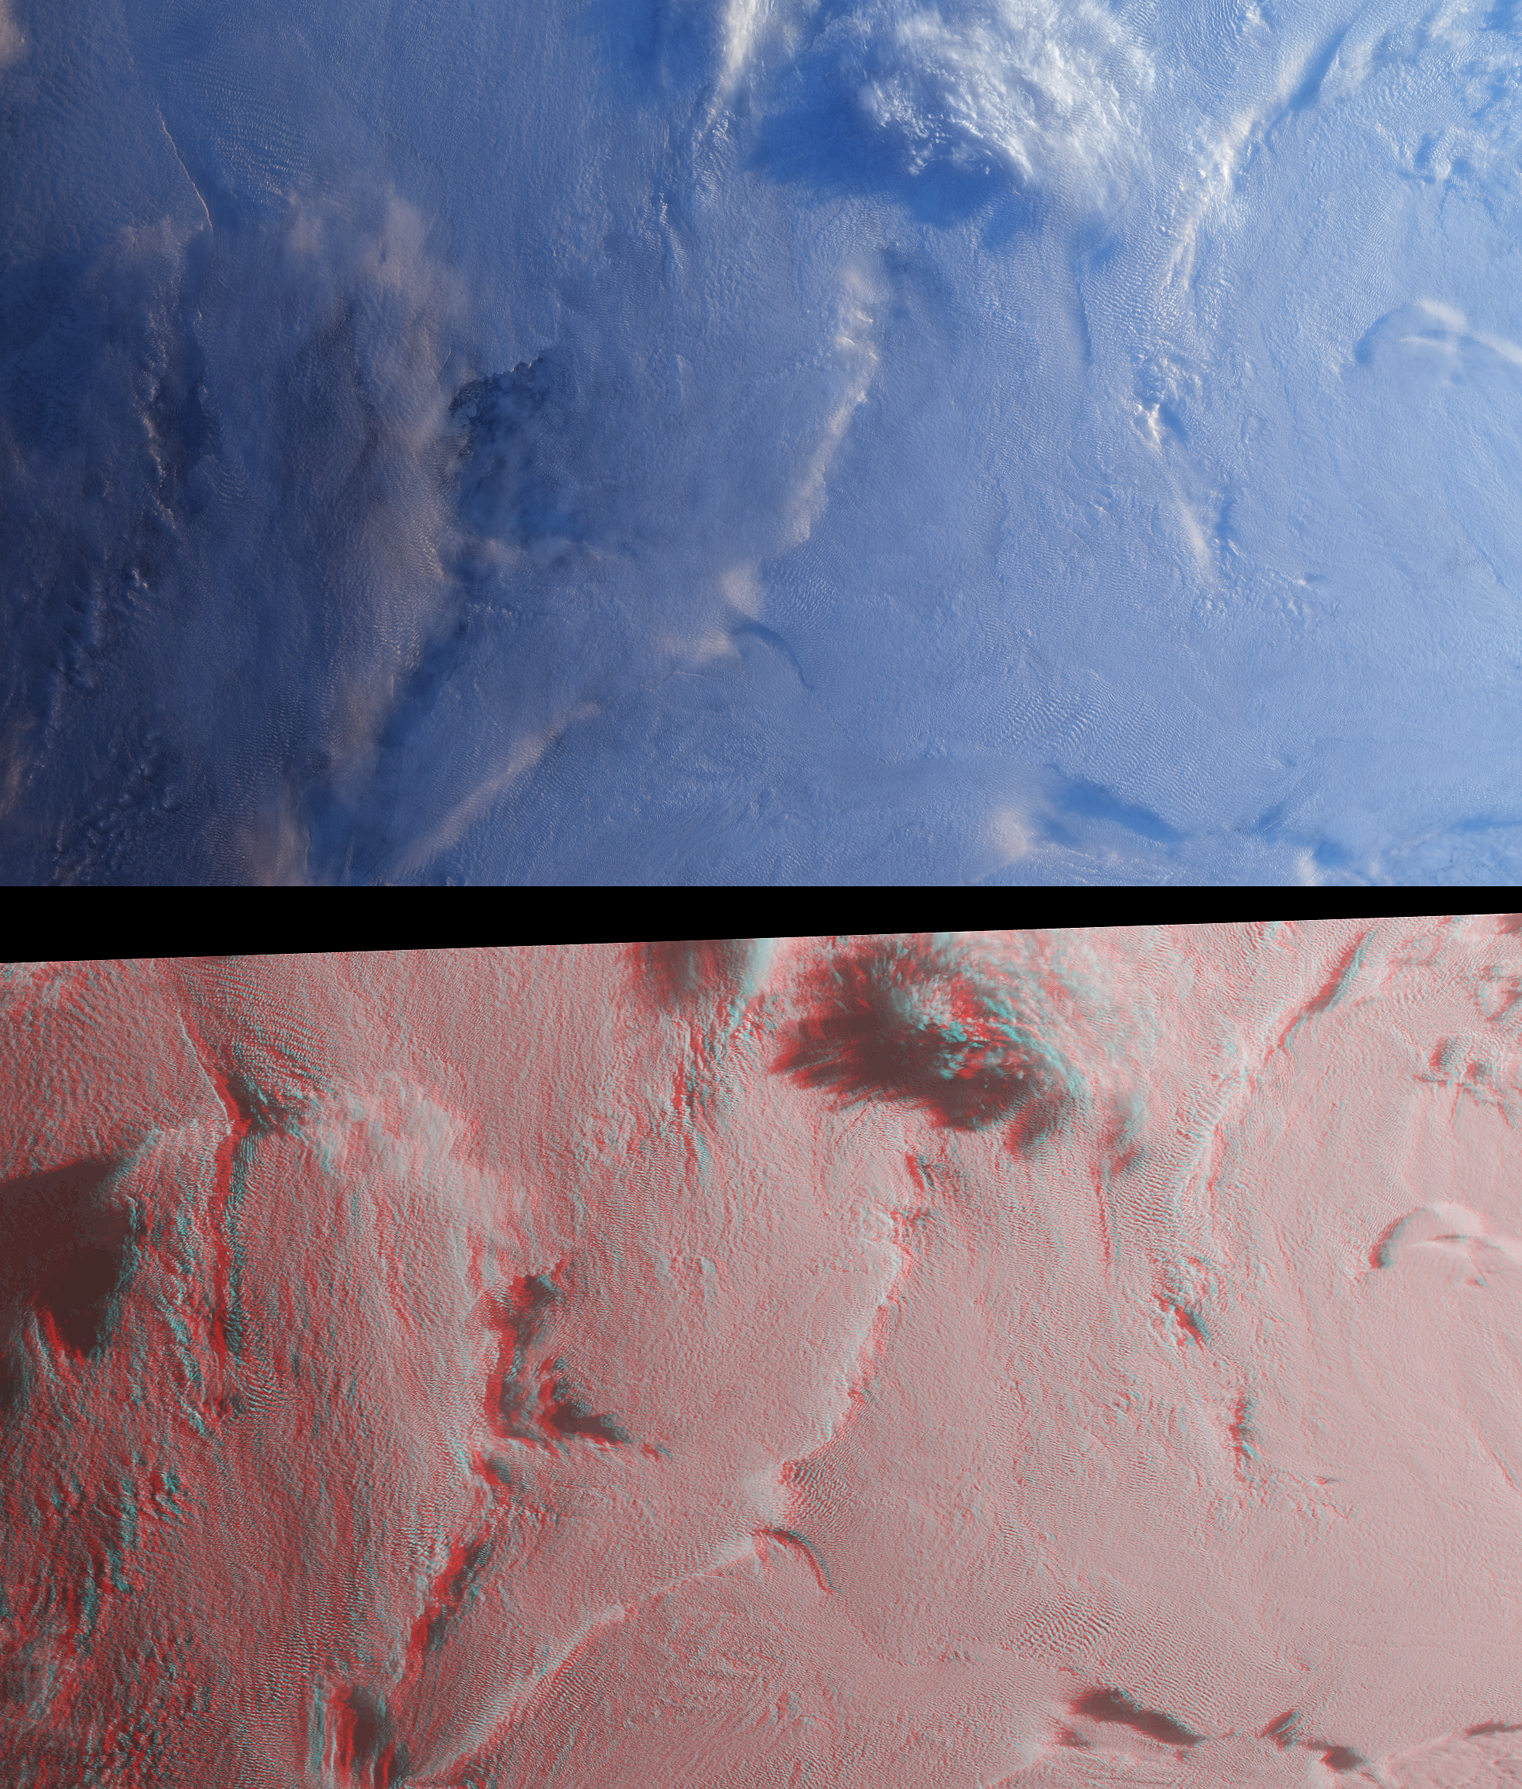

Stratified Arctic Clouds

Stratus clouds are common in the Arctic during the summer months, and are important modulators of the arctic climate. This image pair from the Multi-angle Imaging SpectroRadiometer (MISR) was acquired on August 23, 2000, and shows a region of stratified clouds situated near the boundary of the permanent polar ice pack to the north of the Chukchi and East Siberian Seas. At top is a natural-color view captured by MISR’s vertical-viewing (nadir) camera. At bottom, a stereo anaglyph enables observation of multiple cloud layers.

The images are centered at about 75 degrees north latitude, near the international dateline. These high-latitude data were acquired during the “ascending node” of the Terra orbit, that is, the portion of the orbit where the spacecraft is flying from south to north. The images have been rotated 90 degrees counterclockwise to facilitate stereo viewing, thereby orienting them with south toward the left and north toward the right. Solar illumination is very oblique, and sunlight is coming from the right-hand side of the images. Viewing the anaglyph in 3D requires the use of red-blue glasses, with the red filter placed over your left eye. Information on ordering glasses can be found at

Dark ocean waters and ice floes can be observed through several translucent clouds in the left-hand portion of the nadir image. These clouds are no longer translucent in the anaglyph image, which was created using data from MISR’s two most obliquely forward-viewing cameras. The cold, stable air causes the clouds to persist in stratified layers, and this layering is evident in the stereo view. Near the top center, a high-altitude cloud formation is illuminated by the Sun and casts long shadows on the underlying cloud deck.

The Multi-angle Imaging SpectroRadiometer observes the daylit Earth continuously and every 9 days views the entire globe between 82 degrees north and 82 degrees south latitude. These images were generated from a portion of the imagery acquired during Terra orbit 3626. The data have been resampled to a resolution of 350 meters per pixel, and cover an area of about 533 kilometers x 626 kilometers. They utilize data from blocks 8 to 12 within World Reference System-2 path 176.

MISR was built and is managed by NASA’s Jet Propulsion Laboratory, Pasadena, CA, for NASA’s Office of Earth Science, Washington, DC. The Terra satellite is managed by NASA’s Goddard Space Flight Center, Greenbelt, MD. JPL is a division of the California Institute of Technology.

Credit: NASA/JPL